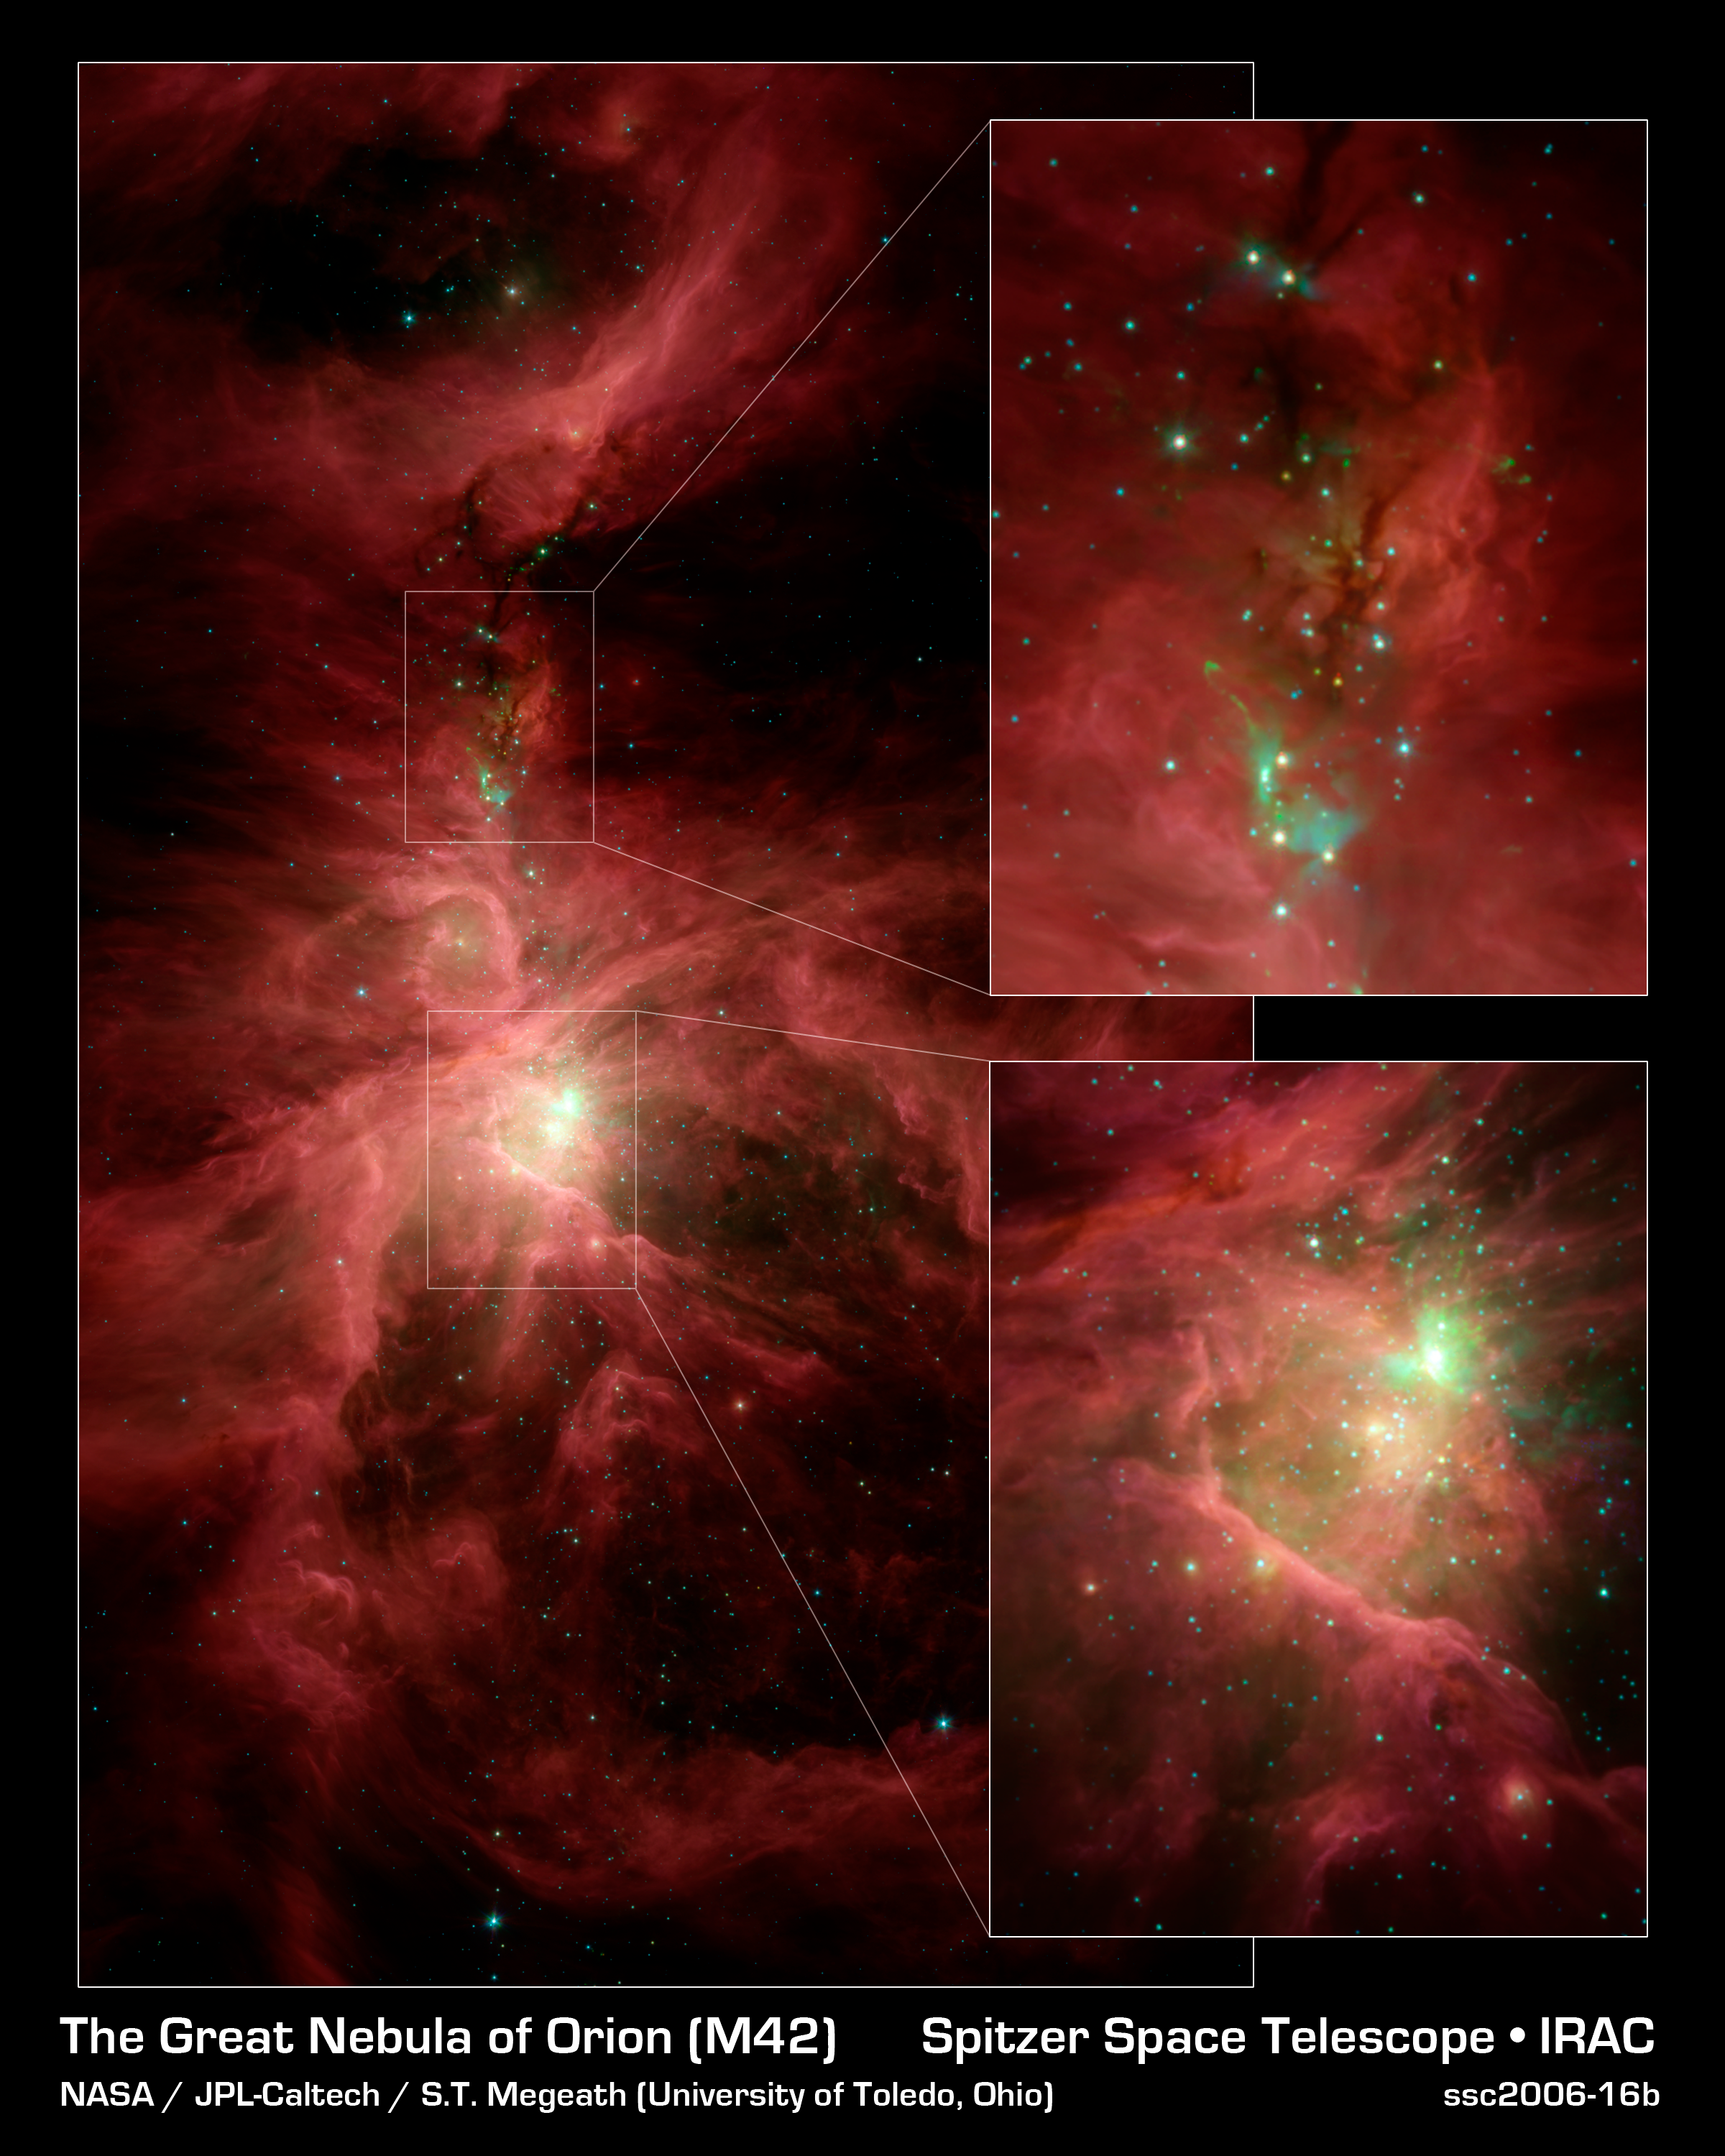

The Sword of Orion

This infrared image from NASA's Spitzer Space Telescope shows the Orion nebula, our closest massive star-making factory, 1,450 light-years from Earth. The nebula is close enough to appear to the naked eye as a fuzzy star in the sword of the popular hunter constellation.

The nebula itself is located on the lower half of the image, surrounded by a ring of dust. It formed in a cold cloud of gas and dust and contains about 1,000 young stars. These stars illuminate the cloud, creating the beautiful nebulosity, or swirls of material, seen here in infrared.

In the center of the nebula (bottom inset) are four monstrously massive stars, up to 100,000 times as luminous as our sun, called the Trapezium (tiny yellow smudge to the lower left of green splotches). Radiation and winds from these stars are blasting gas and dust away, excavating a cavity walled in by the large ring of dust.

Behind the Trapezium, still buried deeply in the cloud, a second generation of massive stars is forming (in the area with green splotches). The speckled green fuzz in this bright region is created when bullets of gas shoot out from the juvenile stars and ram into the surrounding cloud.

Above this region of intense activity are networks of cold material that appear as dark veins against the pinkish nebulosity (upper inset). These dark veins contain embryonic stars. Some of the natal stars illuminate the cloud, creating small, aqua-colored wisps. In addition, jets of gas from the stars ram into the cloud, resulting in the green horseshoe-shaped globs.

Spitzer surveyed a significant swath of the Orion constellation, beyond what is highlighted in this image. Within that region, called the Orion cloud complex, the telescope found 2,300 stars circled by disks of planet-forming dust and 200 stellar embryos too young to have developed disks.

This image shows infrared light captured by Spitzer's infrared array camera. Light with wavelengths of 8 and 5.8 microns (red and orange) comes mainly from dust that has been heated by starlight. Light of 4.5 microns (green) shows hot gas and dust; and light of 3.6 microns (blue) is from starlight.

Credit: NASA/JPL-Caltech/T. Megeath (University of Toledo, Ohio)